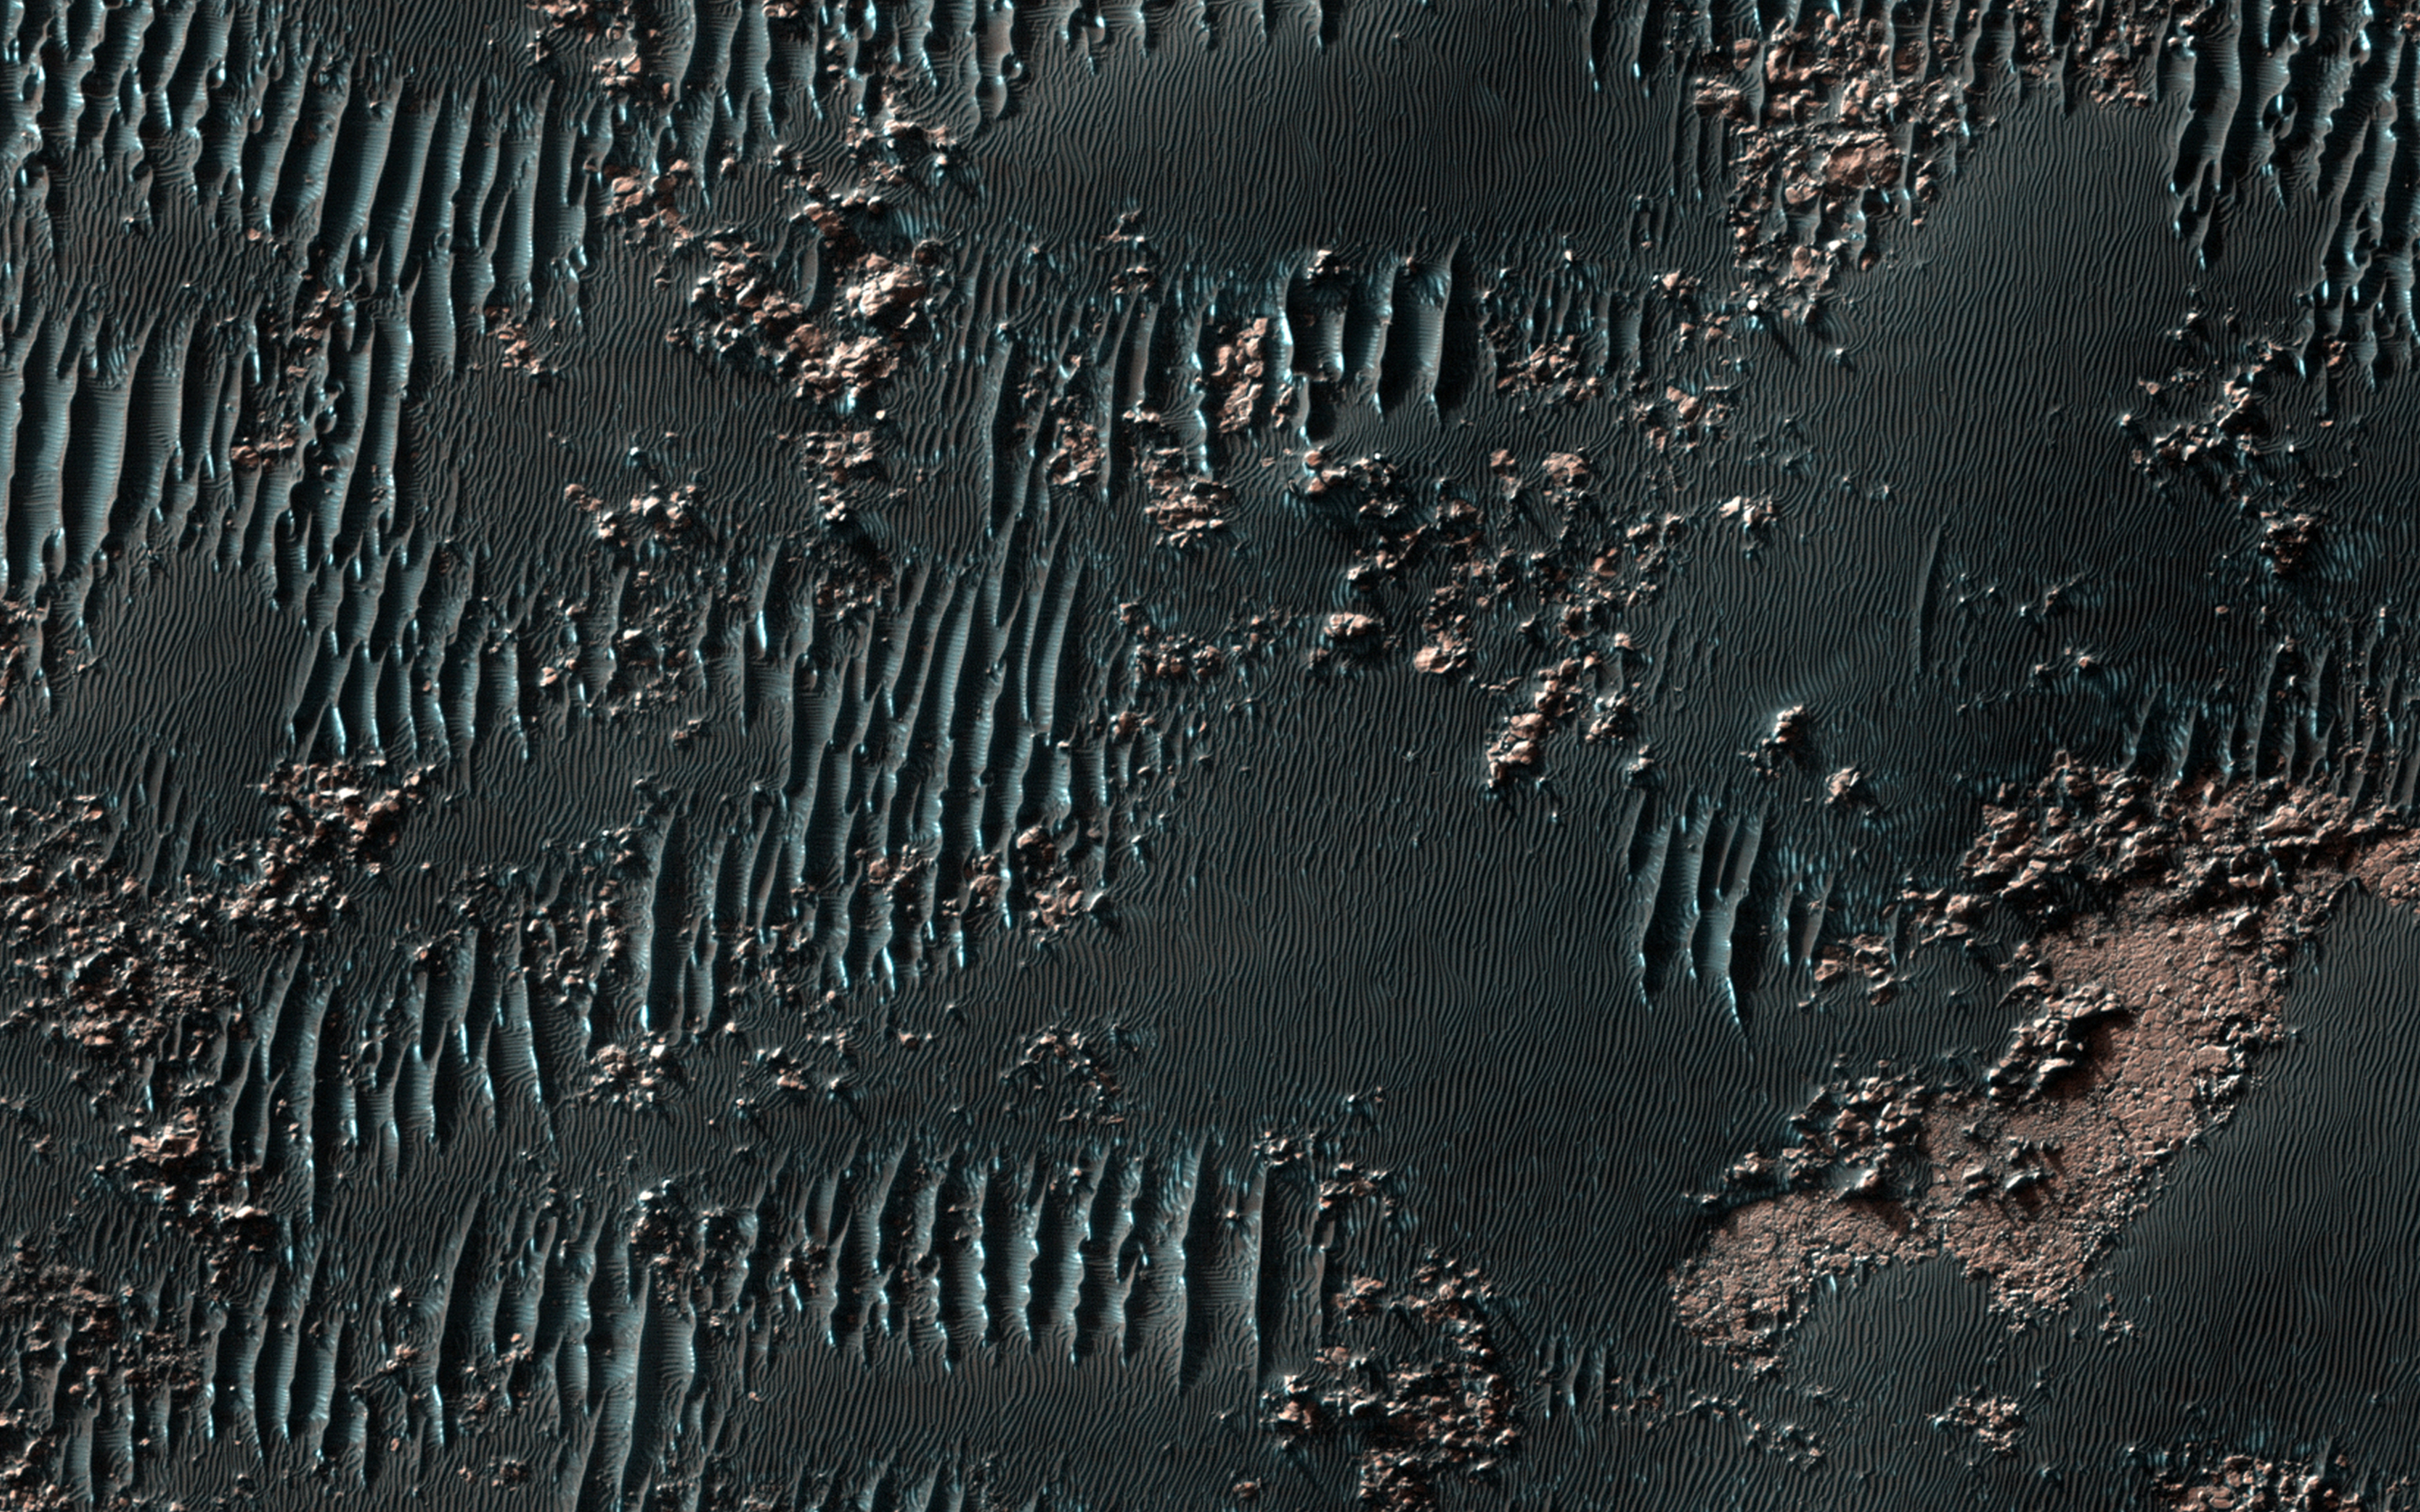

Squiggly Sand Dunes

It is now late Northern spring on Mars, so the Southern middle latitudes get very low-sun illumination that accentuates subtle topography.

This image shows sand dunes mixed with rock outcrops on the floor of a large crater. Some of the dunes have squiggly crests, which is unusual. It looks like this is due to the outcrops, which anchor the dune in places as they migrate.

HiRISE is one of six instruments on NASA’s Mars Reconnaissance Orbiter. The University of Arizona, Tucson, operates the orbiter’s HiRISE camera, which was built by Ball Aerospace & Technologies Corp., Boulder, Colo. NASA’s Jet Propulsion Laboratory, a division of the California Institute of Technology in Pasadena, manages the Mars Reconnaissance Orbiter Project for the NASA Science Mission Directorate, Washington.

Credit: NASA/JPL-Caltech/Univ. of Arizona